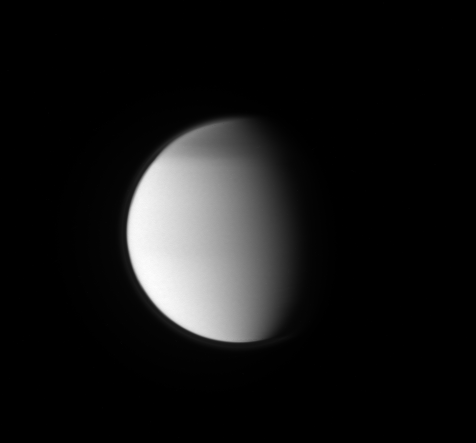

Titan’s North Polar Hood

This ultraviolet view of Titan shows the moon’s north polar hood and its detached, high-altitude haze layer.

See PIA08137 to learn more. This view looks toward the Saturn-facing side of Titan (5,150 kilometers, or 3,200 miles across). North on Titan is up and rotated 2 degrees to the left.

The image was taken with the Cassini spacecraft narrow-angle camera on Aug. 13, 2009 using a spectral filter sensitive to wavelengths of ultraviolet light centered at 338 nanometers. The view was acquired at a distance of approximately 2.2 million kilometers (1.4 million miles) from Titan and at a Sun-Titan-spacecraft, or phase, angle of 61 degrees. Image scale is 26 kilometers (16 miles) per pixel.

The Cassini-Huygens mission is a cooperative project of NASA, the European Space Agency and the Italian Space Agency. The Jet Propulsion Laboratory, a division of the California Institute of Technology in Pasadena, manages the mission for NASA’s Science Mission Directorate, Washington, D.C. The Cassini orbiter and its two onboard cameras were designed, developed and assembled at JPL. The imaging operations center is based at the Space Science Institute in Boulder, Colo.

Credit: NASA/JPL/Space Science Institute